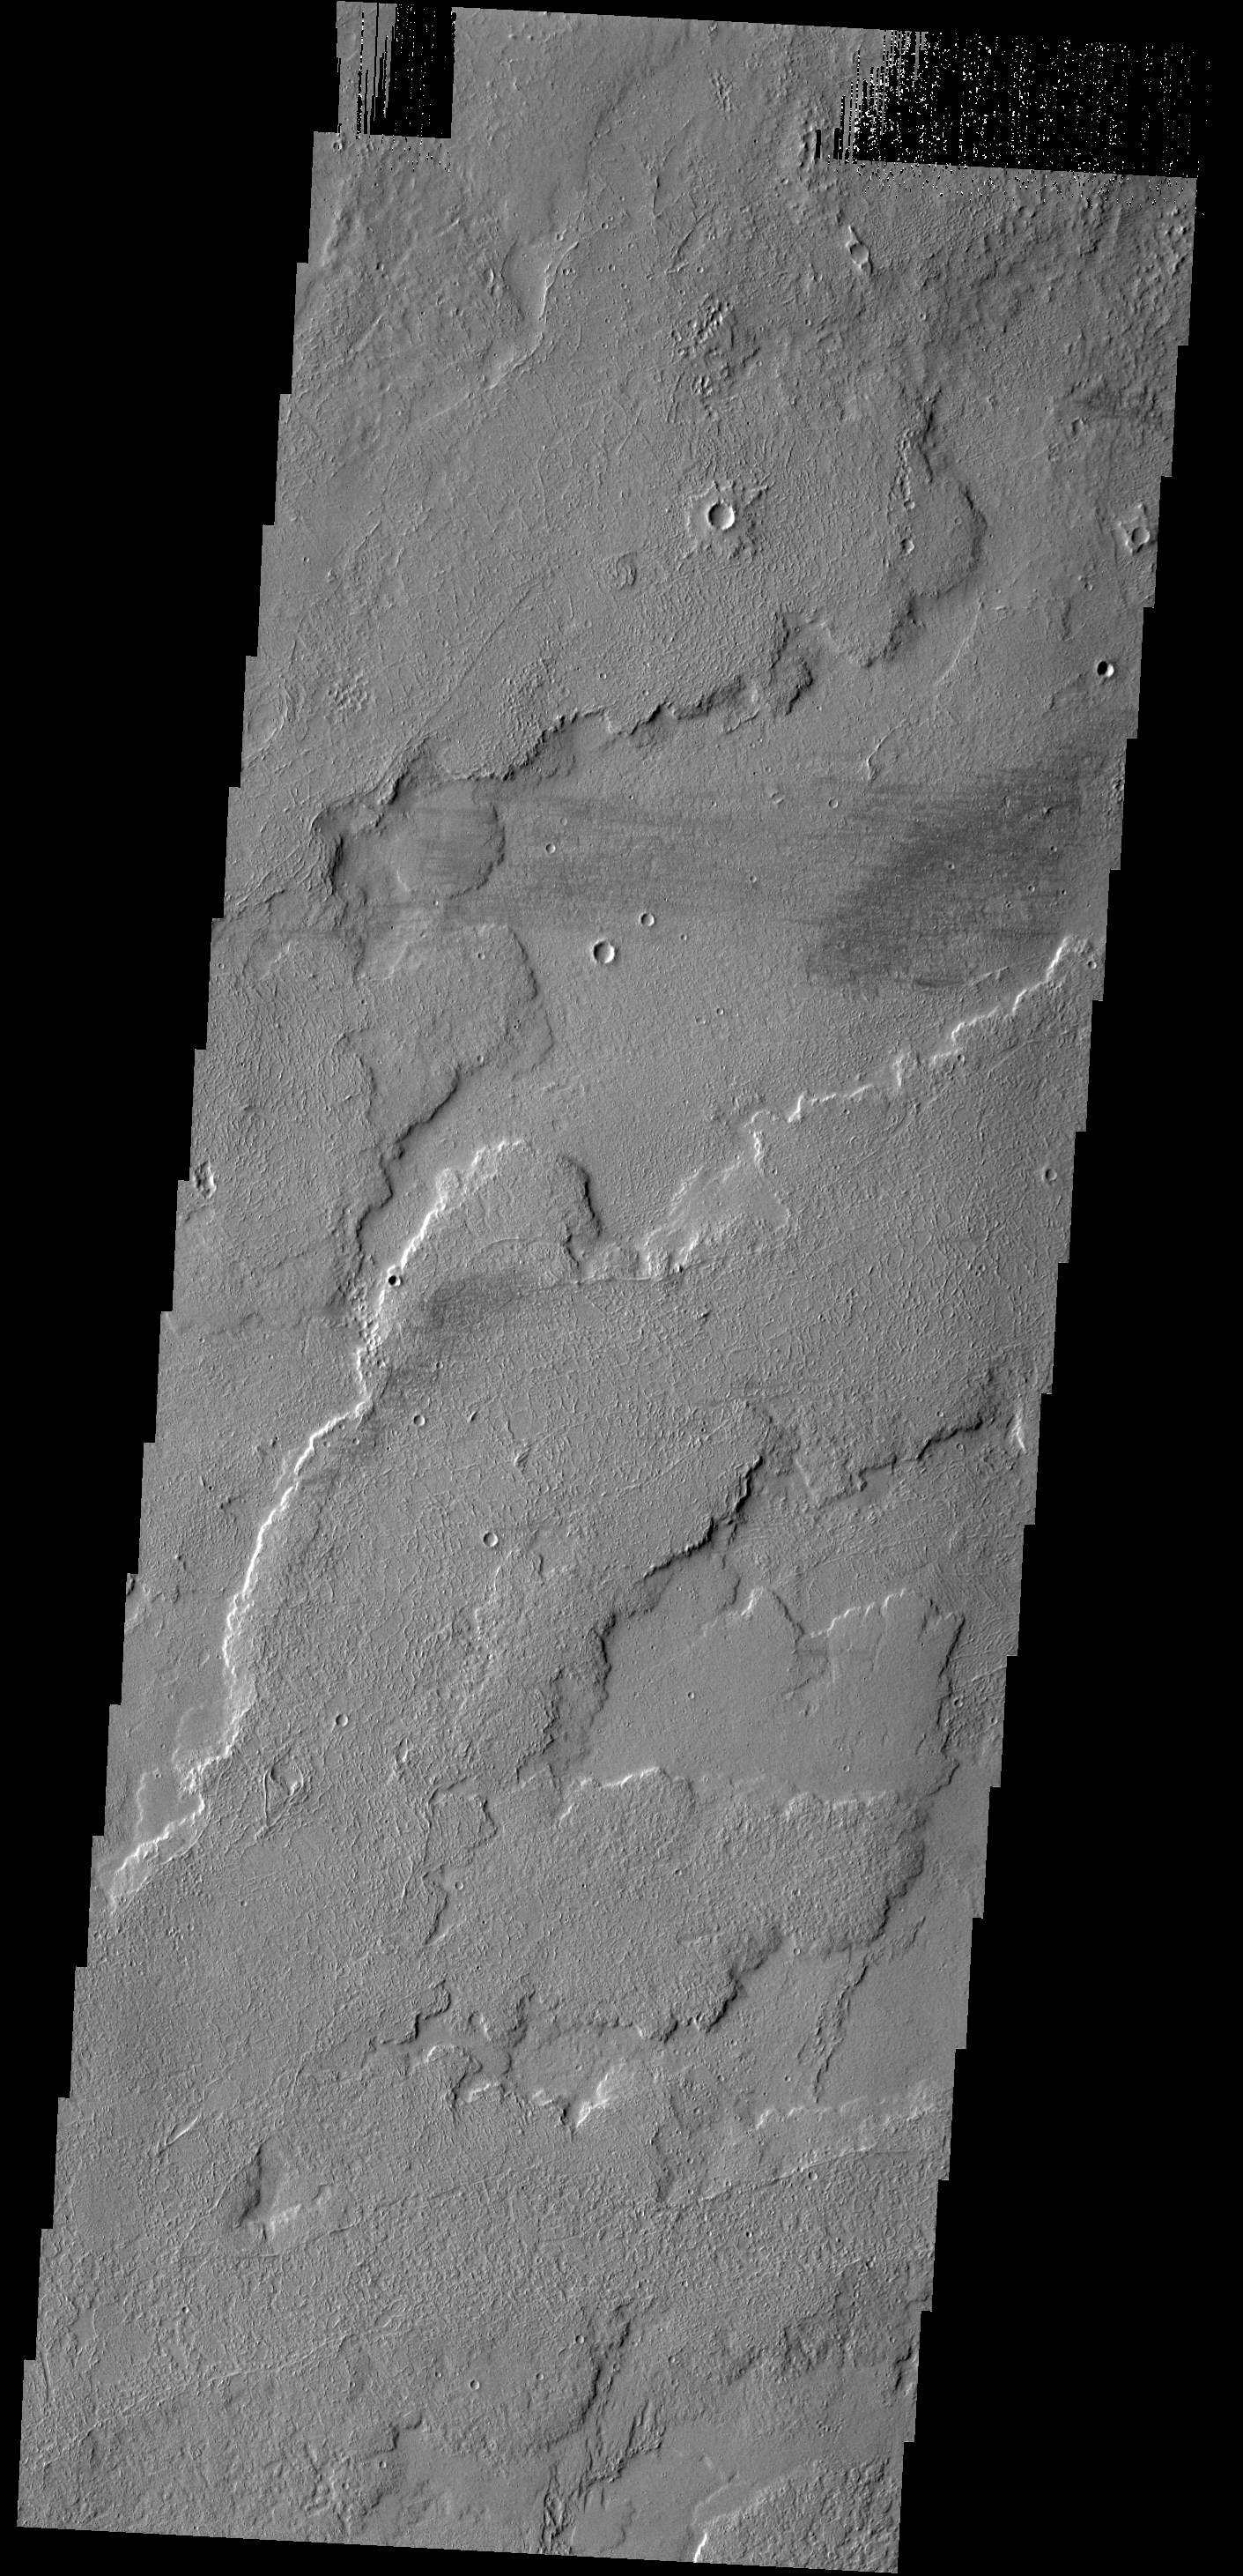

Tharsis Lava Flows

This VIS image shows a small portion of the extensive lava flows created by the large Tharsis volcanoes. These flows are located north east of Ascraeus Mons.

Credit: NASA/JPL-Caltech/ASU